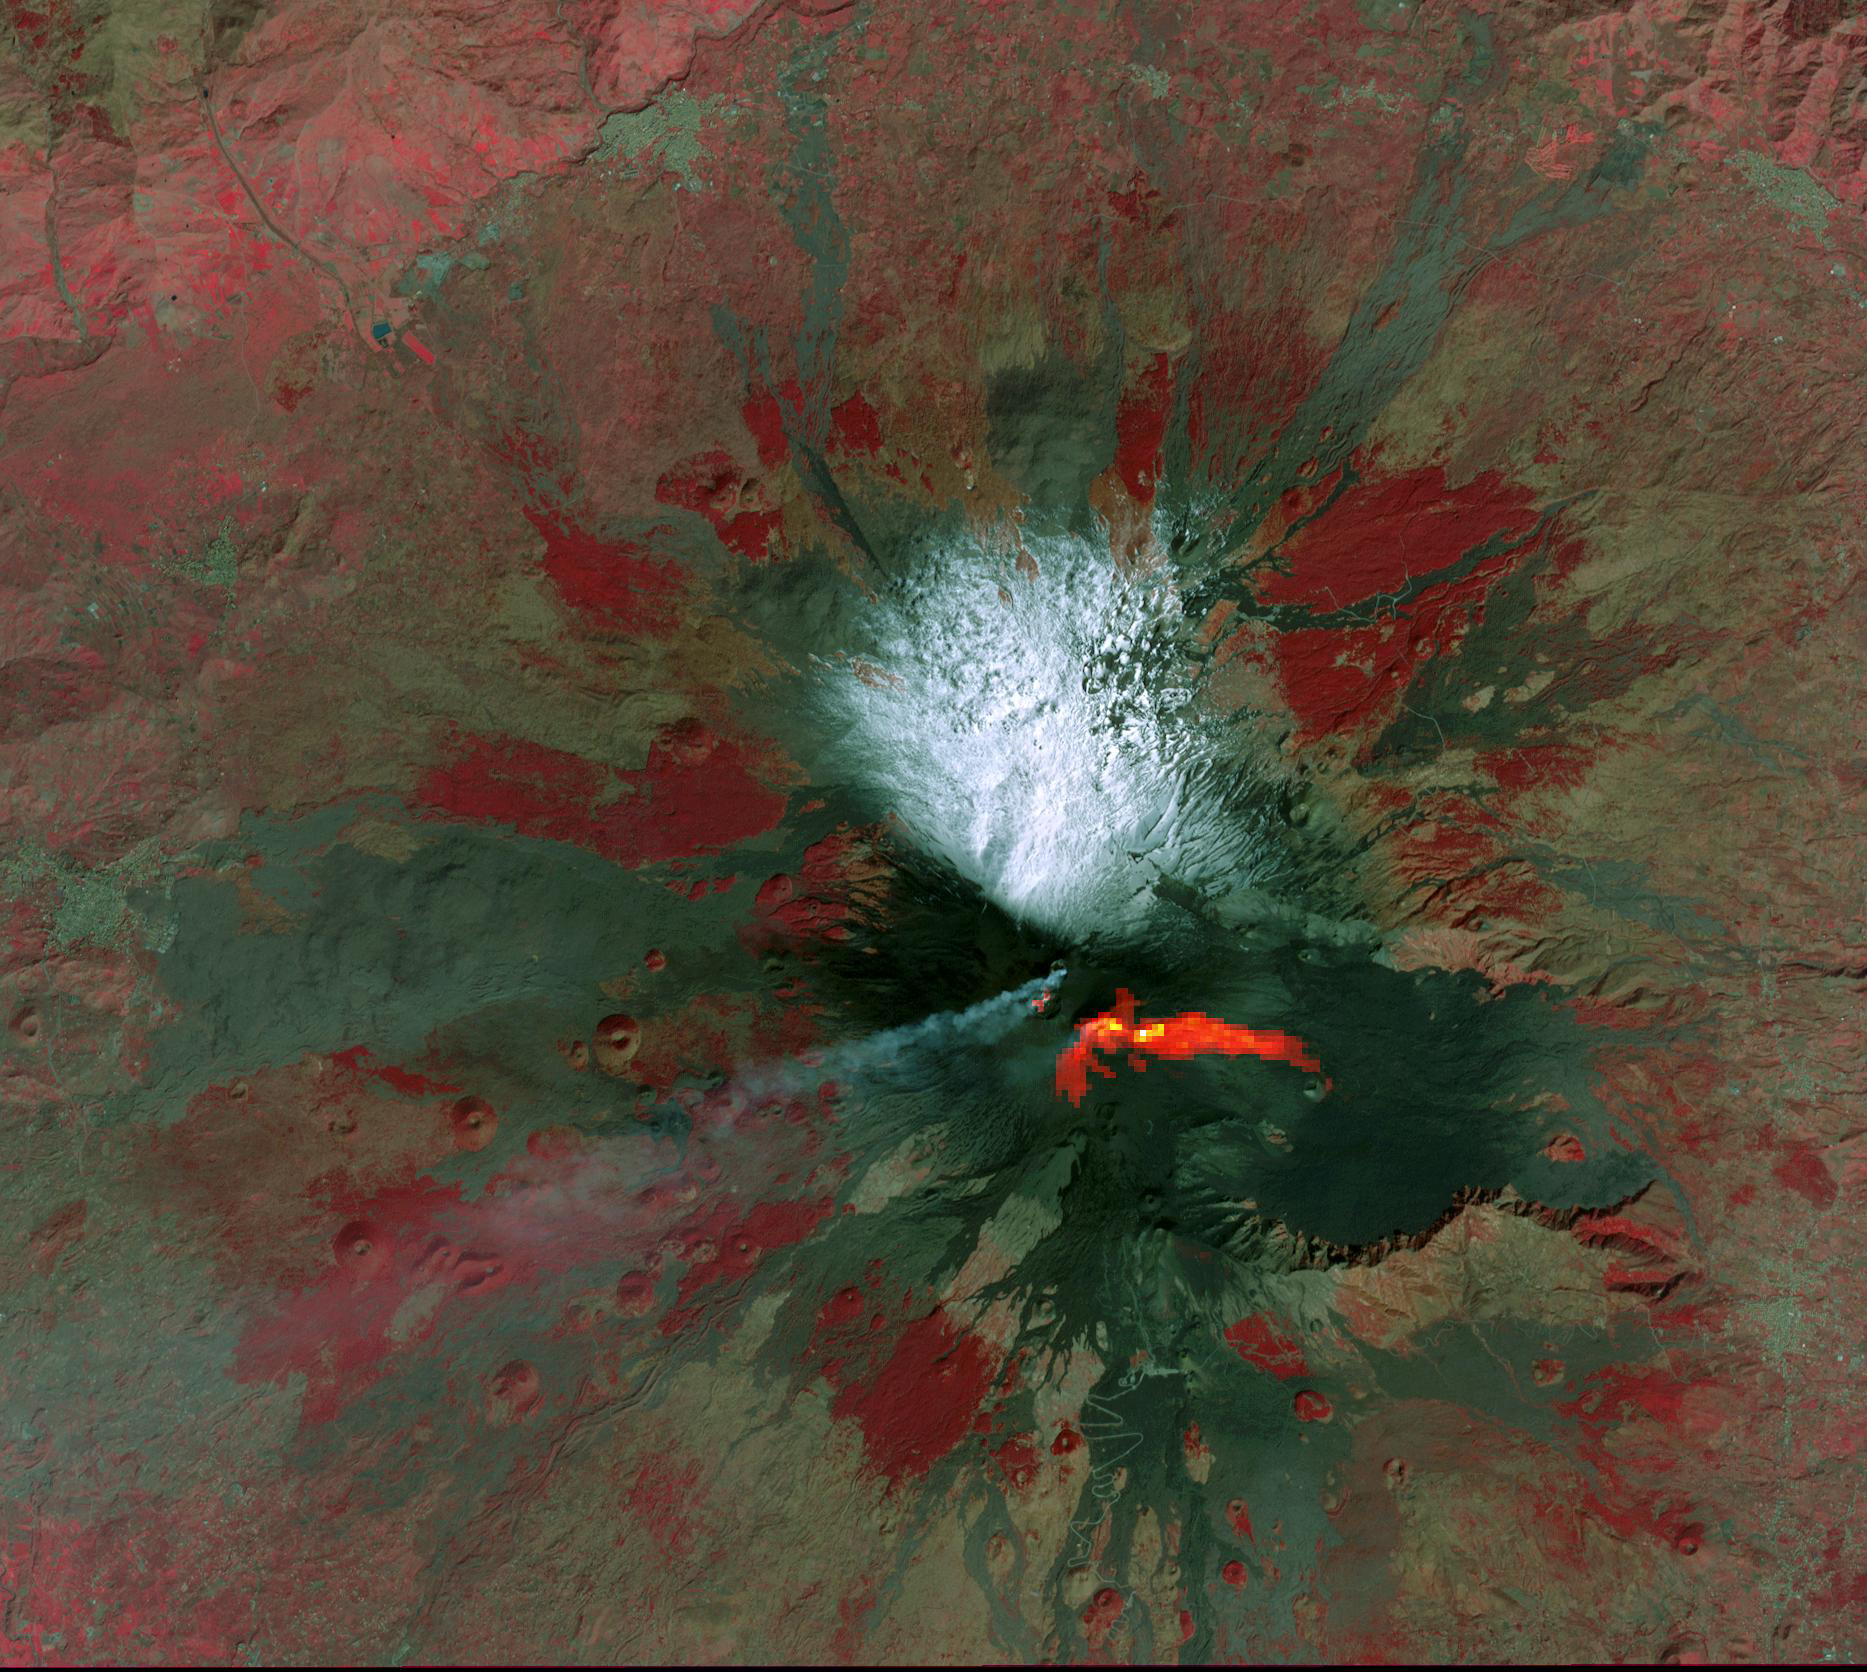

Mt. Etna–February 26, 2021

Mt. Etna, Italy erupted February 17, 2021, sending rivers of lave down the southeast flank of the volcano, and spewing ashes and volcanic stones over nearby villages. Sicily’s Catania Airport was temporarily closed due to an ash plume that rose to 3700 m altitude. By the following week, the eruption had waned. The ASTER visible image shows the extent of the active lava flows (derived from the thermal infrared data). The image was acquired February 26, 2021, covers an area of 25.5 by 27.0 km, and is located at 37.8 degrees north, 15 degrees east.

With its 14 spectral bands from the visible to the thermal infrared wavelength region and its high spatial resolution of about 50 to 300 feet (15 to 90 meters), ASTER images Earth to map and monitor the changing surface of our planet. ASTER is one of five Earth-observing instruments launched Dec. 18, 1999, on Terra. The instrument was built by Japan’s Ministry of Economy, Trade and Industry. A joint U.S./Japan science team is responsible for validation and calibration of the instrument and data products.

The broad spectral coverage and high spectral resolution of ASTER provides scientists in numerous disciplines with critical information for surface mapping and monitoring of dynamic conditions and temporal change. Example applications are monitoring glacial advances and retreats; monitoring potentially active volcanoes; identifying crop stress; determining cloud morphology and physical properties; wetlands evaluation; thermal pollution monitoring; coral reef degradation; surface temperature mapping of soils and geology; and measuring surface heat balance.

The U.S. science team is located at NASA’s Jet Propulsion Laboratory in Pasadena, Calif. The Terra mission is part of NASA’s Science Mission Directorate, Washington.

Credit: NASA/METI/AIST/Japan Space Systems, and U.S./Japan ASTER Science Team